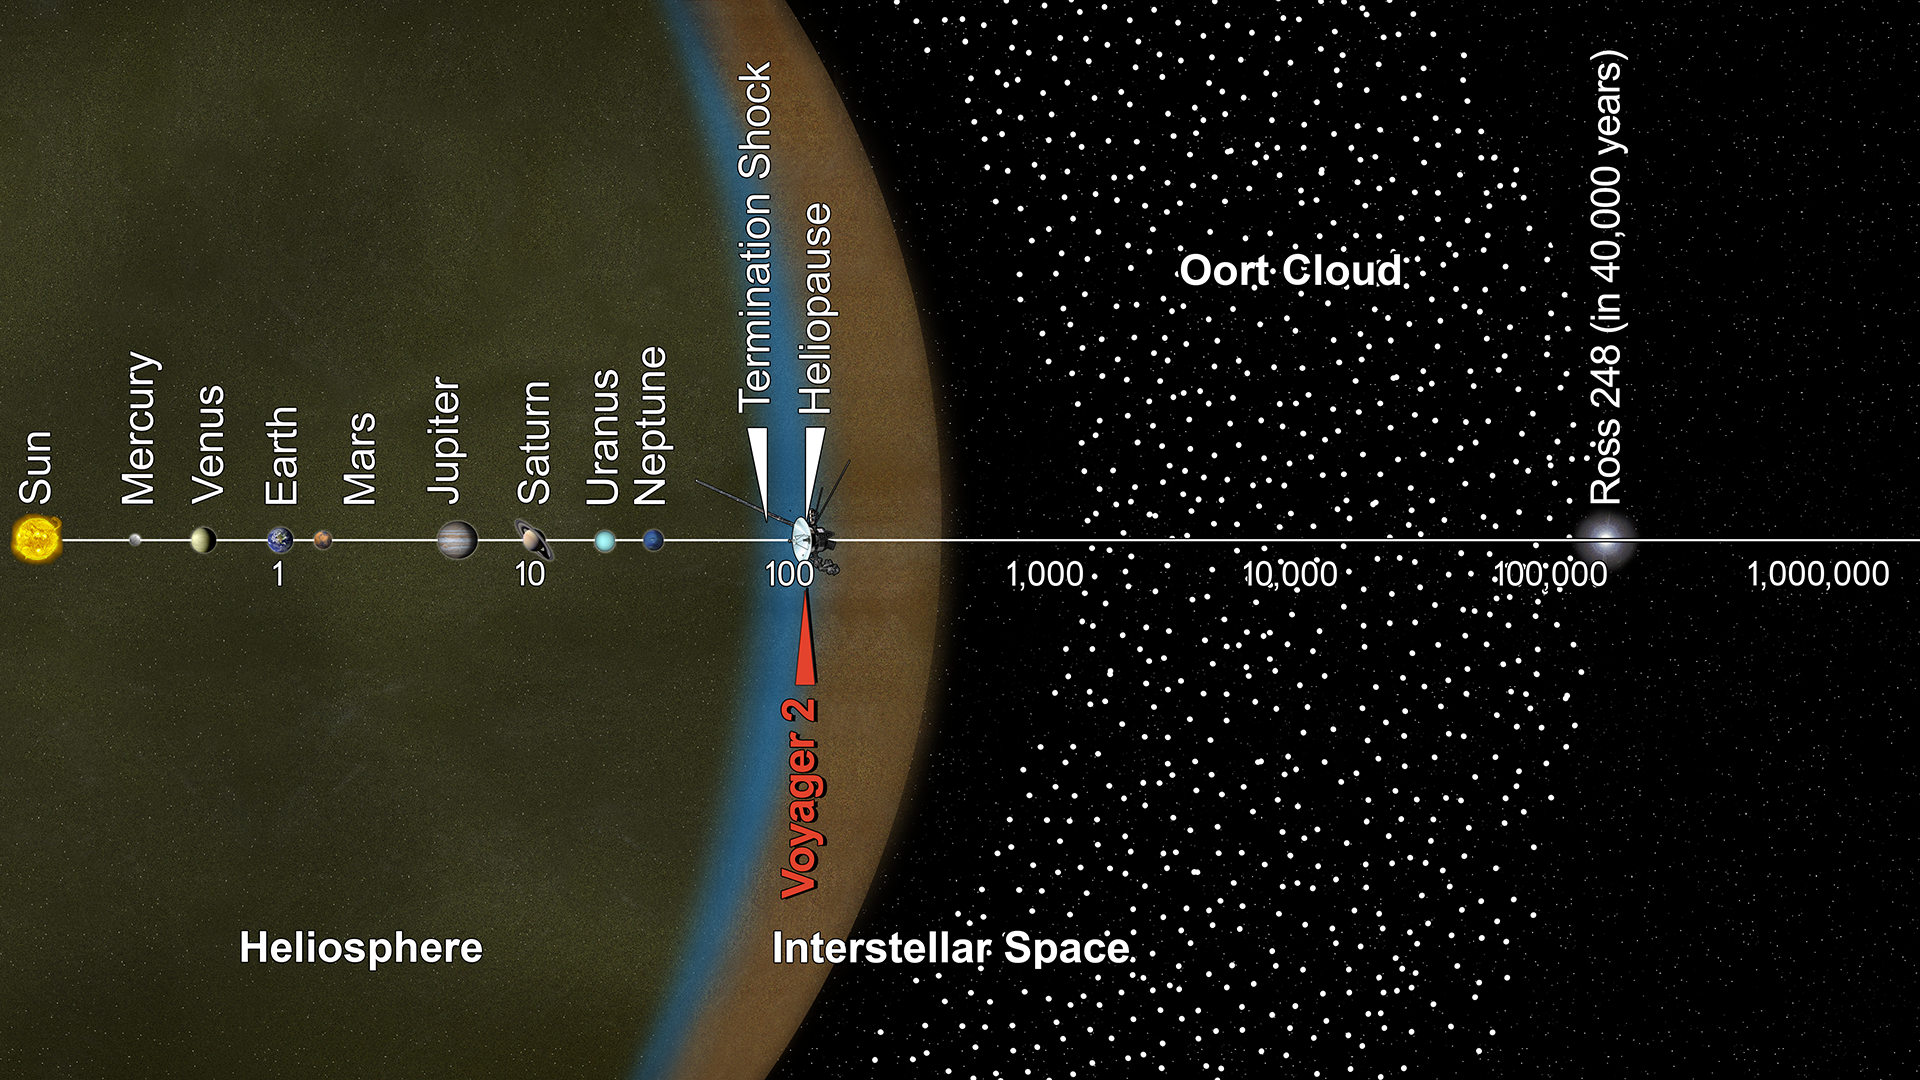

Voyager 2 and the Scale of the Solar System (Artist’s Concept)

This artist’s concept puts solar system distances — and the travels of NASA’s Voyager 2 spacecraft — in perspective. The scale bar is in astronomical units, with each set distance beyond 1 AU representing 10 times the previous distance. One AU is the distance from the Sun to Earth, which is about 93 million miles, or 150 million kilometers. Neptune, the most distant planet from the Sun, is about 30 AU.

Much of the solar system is actually in interstellar space. Informally, the term “solar system” is often used to mean the space out to the last planet. Scientific consensus, however, says the solar system goes out to the Oort Cloud, the source of the comets that swing by our sun on long time scales. Beyond the outer edge of the Oort Cloud, the gravity of other stars begins to dominate that of the Sun.

The inner edge of the main part of the Oort Cloud could be as close as 1,000 AU from our Sun. The outer edge is estimated to be around 100,000 AU.

Voyager 2, the second farthest human-made object after Voyager 1, is around 119 AU from the Sun. Indications from the scientific instruments suggest Voyager 2 passed beyond our heliosphere (the bubble of plasma the Sun blows around itself) and into interstellar space (the space between stars) in November 2018. The heliosphere has a turbulent outer boundary known as the heliosheath. The termination shock is the inner boundary of the heliosheath and the heliopause is the outer boundary, beyond which lies interstellar space. Voyager 2 crossed the termination shock at 84 AU in August 2007.

It will take about 300 years for Voyager 2 to reach the inner edge of the Oort Cloud and possibly about 30,000 years to fly beyond it.

Voyager 2 is heading away from the Sun about 36 degrees out of the ecliptic plane (plane of the planets) to the south, toward the constellations of Sagittarius and Pavo. In about 40,000 years, Voyager 2 will be closer to another star than our own Sun, coming within about 1.7 light years of a star called Ross 248, a small star in the constellation of Andromeda.

The Voyager spacecraft were built by JPL, which continues to operate both. JPL is a division of Caltech in Pasadena. California. The Voyager missions are a part of the NASA Heliophysics System Observatory, sponsored by the Heliophysics Division of the Science Mission Directorate in Washington.

Credit: NASA/JPL-Caltech